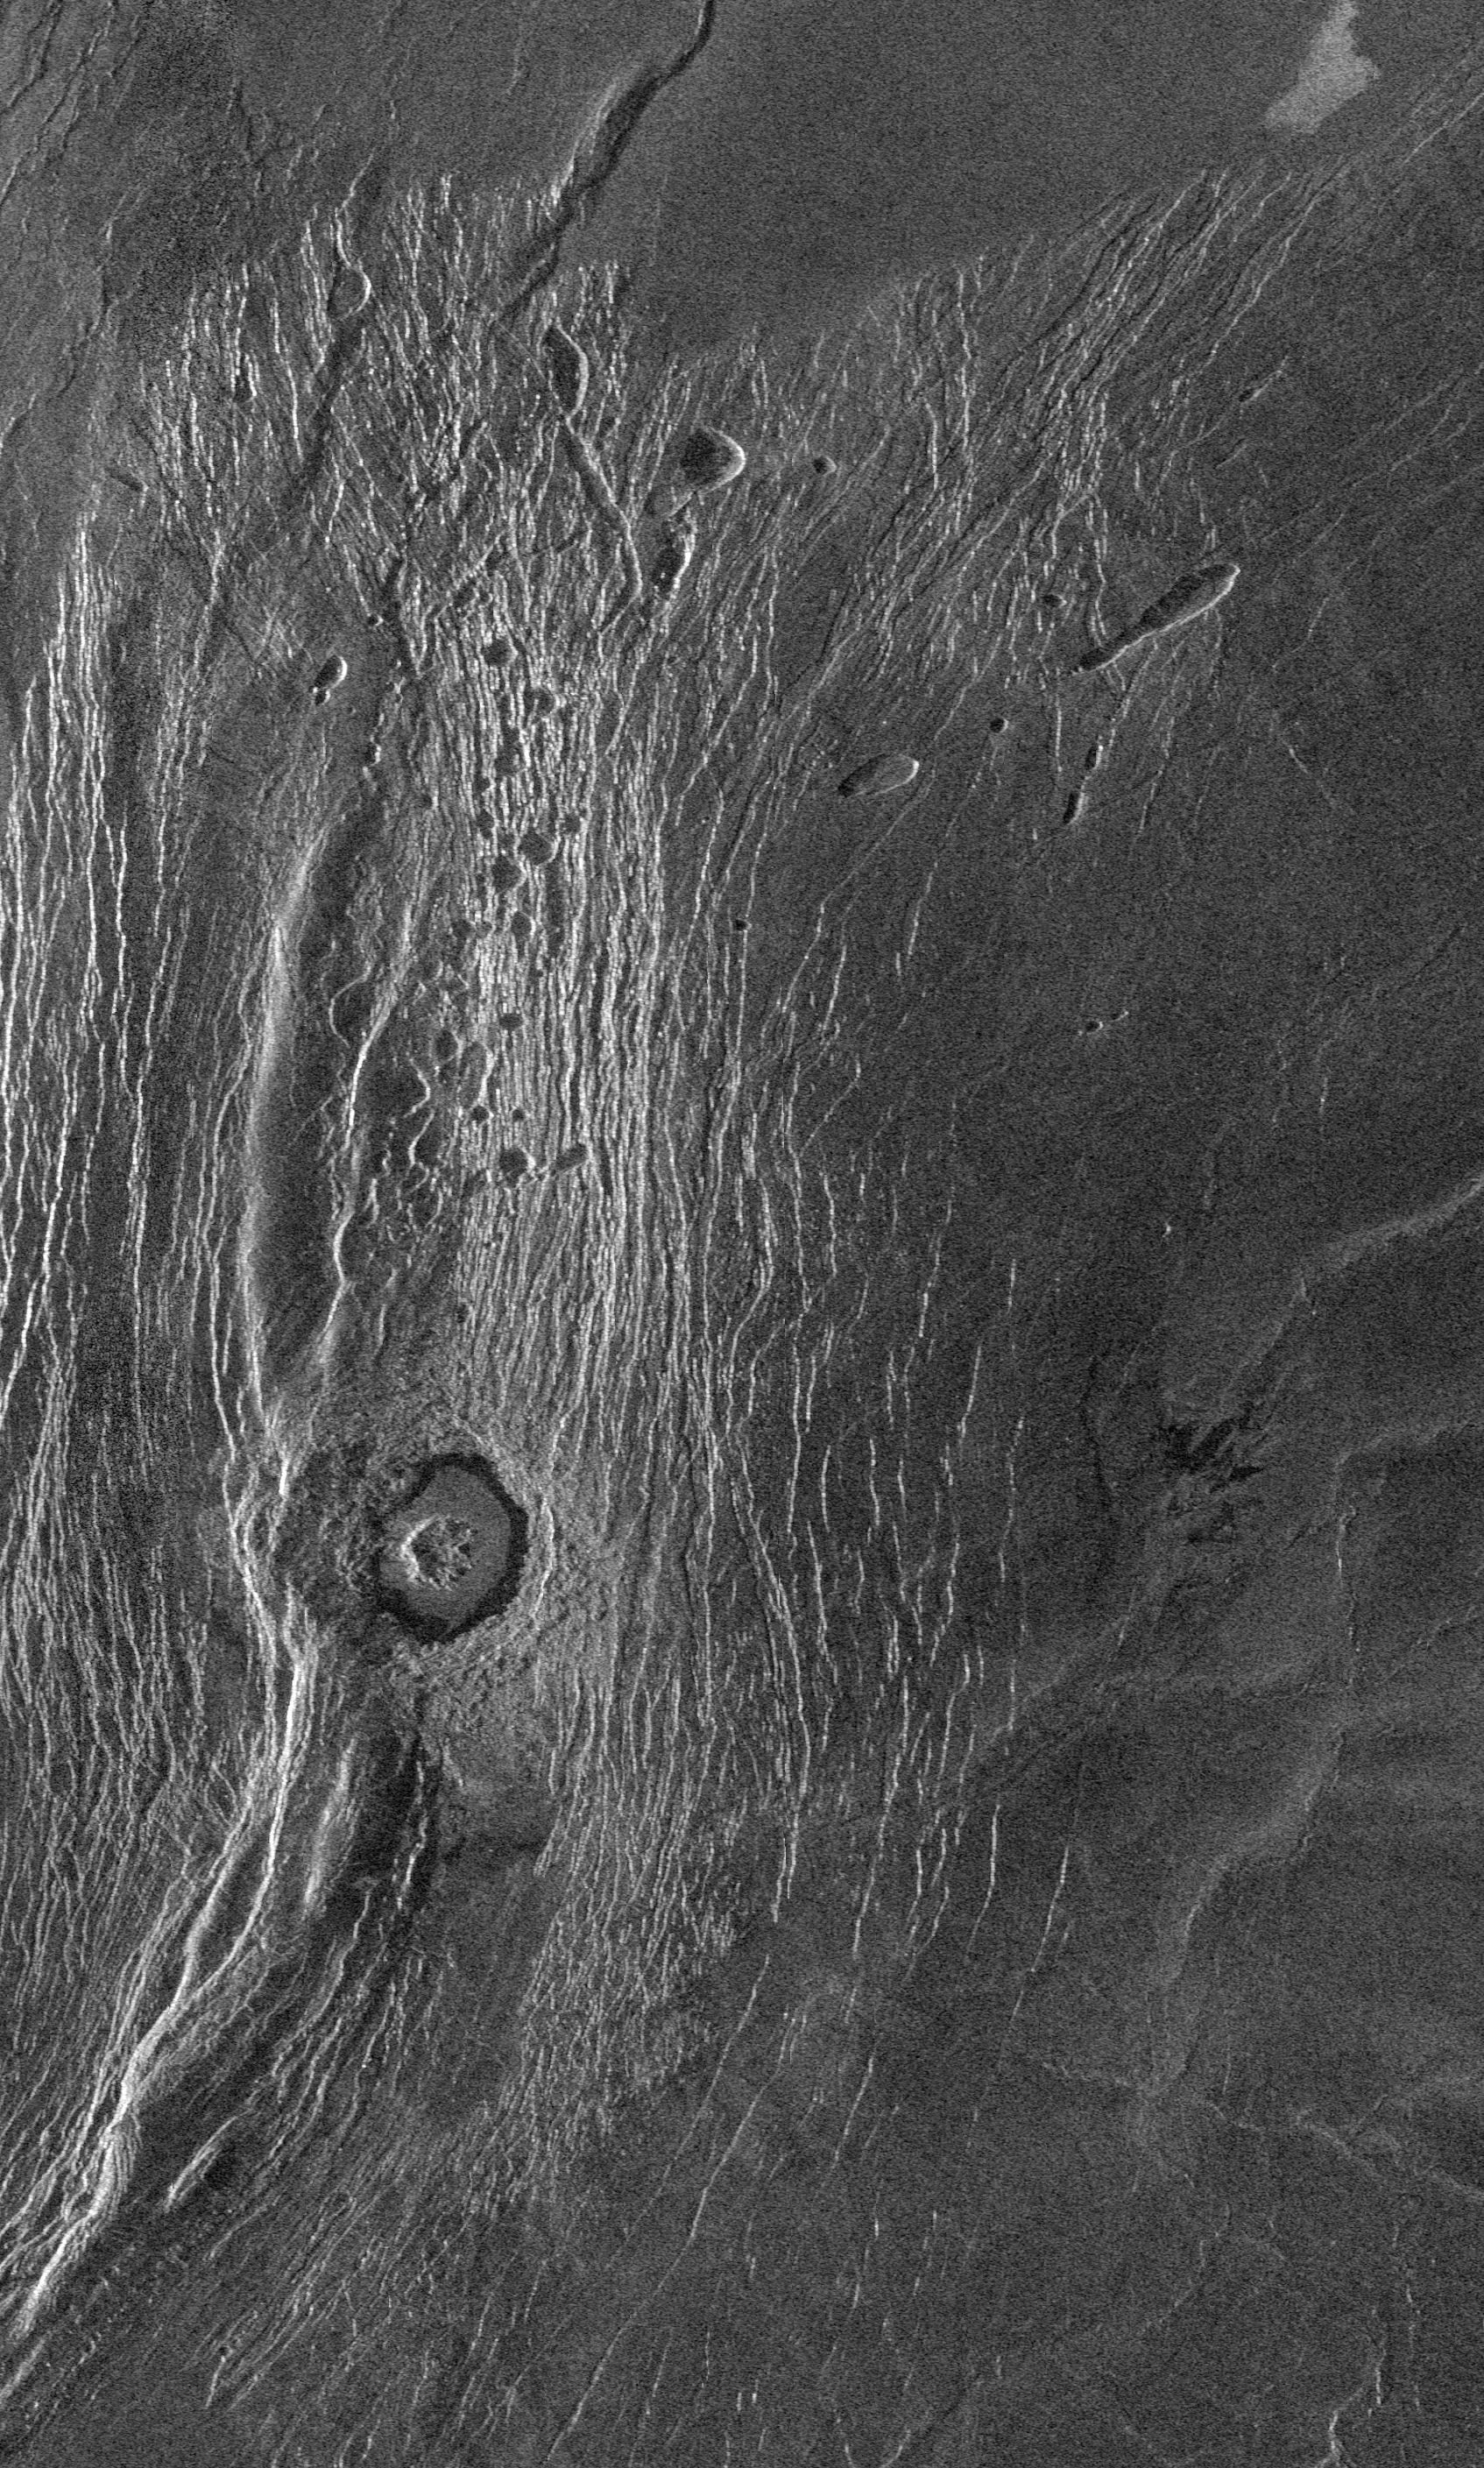

Venus – Wanda Crater in Akna Montes

This Magellan full-resolution images show the northern part of the Akna Montes (mountains) of Venus. The Akna range is a north-south trending ridge belt that forms the western border of the elevated smooth plateau of Lakshmi Planum (plains). The Lakshmi plateau plains are formed by extensive volcanic eruptions and are bounded by mountain chains on all sides. The plains appear to be deformed near the mountains. This suggests that some of the mountain building activity occurred after the plains formed. An impact crater (Official International Astronomical Union name ‘Wanda,’ mapped first by the Soviet Venera 15/16 mission in 1984 at low resolution) with a diameter of 22 kilometers (14 miles) was formed by the impact of an asteroid in the Akna mountains. The crater has a rugged central peak and a smooth radar-dark floor, probably volcanic material. The crater does not appear to be much deformed by later crustal movement that uplifted the mountains and crumpled the plains. Material from the adjacent mountain ridge to the west, however, appears to have collapsed into the crater. Small pits seen to the north of the crater may be volcanic collapse pits a few kilometers across (1-2 miles). The ridge of the Akna mountains immediately to the west of the crater is 8 kilometers wide (5 miles). The area imaged is approximately 200 kilometers long and 125 kilometers wide (130 by 80 miles). This area is centered at 71.5 degrees north latitude, 324 degrees east longitude. The resolution of the Magellan radar system is 120 meters (400 feet). At this latitude the radar views the surface from an angle of 23 degrees off vertical, creating a perspective as though a viewer were looking at the scene from the right (east) at an angle of 23 degrees above the surface.

Credit: NASA/JPL